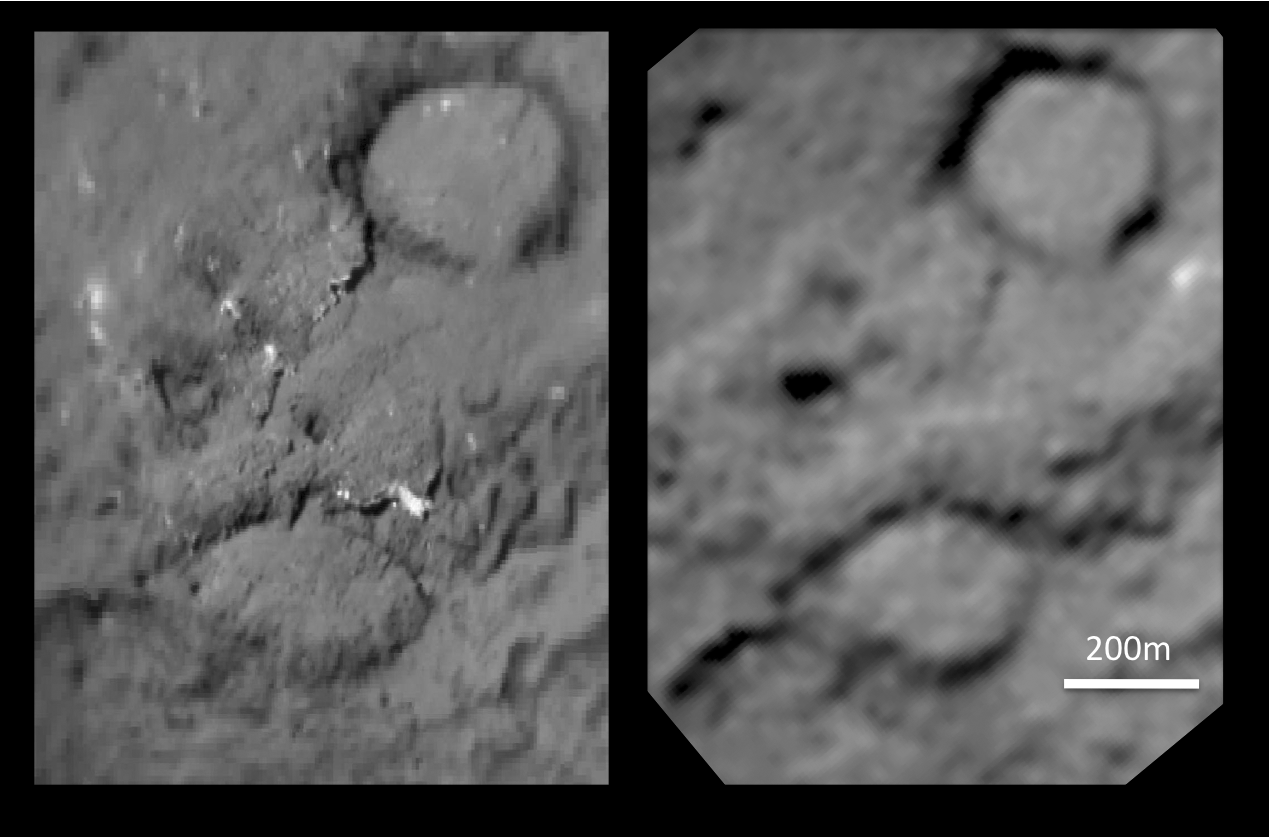

Tempel 1 Impact Site (unannotated)

This pair of images shows the before-and-after comparison of the part of comet Tempel 1 that was hit by the impactor from NASA’s Deep Impact spacecraft.

The left-hand image is a composite made from images obtained by Deep Impact in July 2005. The right-hand image shows the same region as viewed by NASA’s Stardust spacecraft six years later, on Feb. 14, 2011. See the annotated version of this image at http://www.nasa.gov/mission_pages/stardust/multimedia/Schultz4.html .

Stardust-NExT is a low-cost mission that is expanding the investigation of comet Tempel 1 initiated by NASA’s Deep Impact spacecraft. NASA’s Jet Propulsion Laboratory, a division of the California Institute of Technology in Pasadena, manages Stardust-NExT for the NASA Science Mission Directorate, Washington, D.C. Joe Veverka of Cornell University, Ithaca, N.Y., is the mission’s principal investigator. Lockheed Martin Space Systems, Denver, built the spacecraft and manages day-to-day mission operations.

Credit: NASA/JPL-Caltech/University of Maryland/Cornell